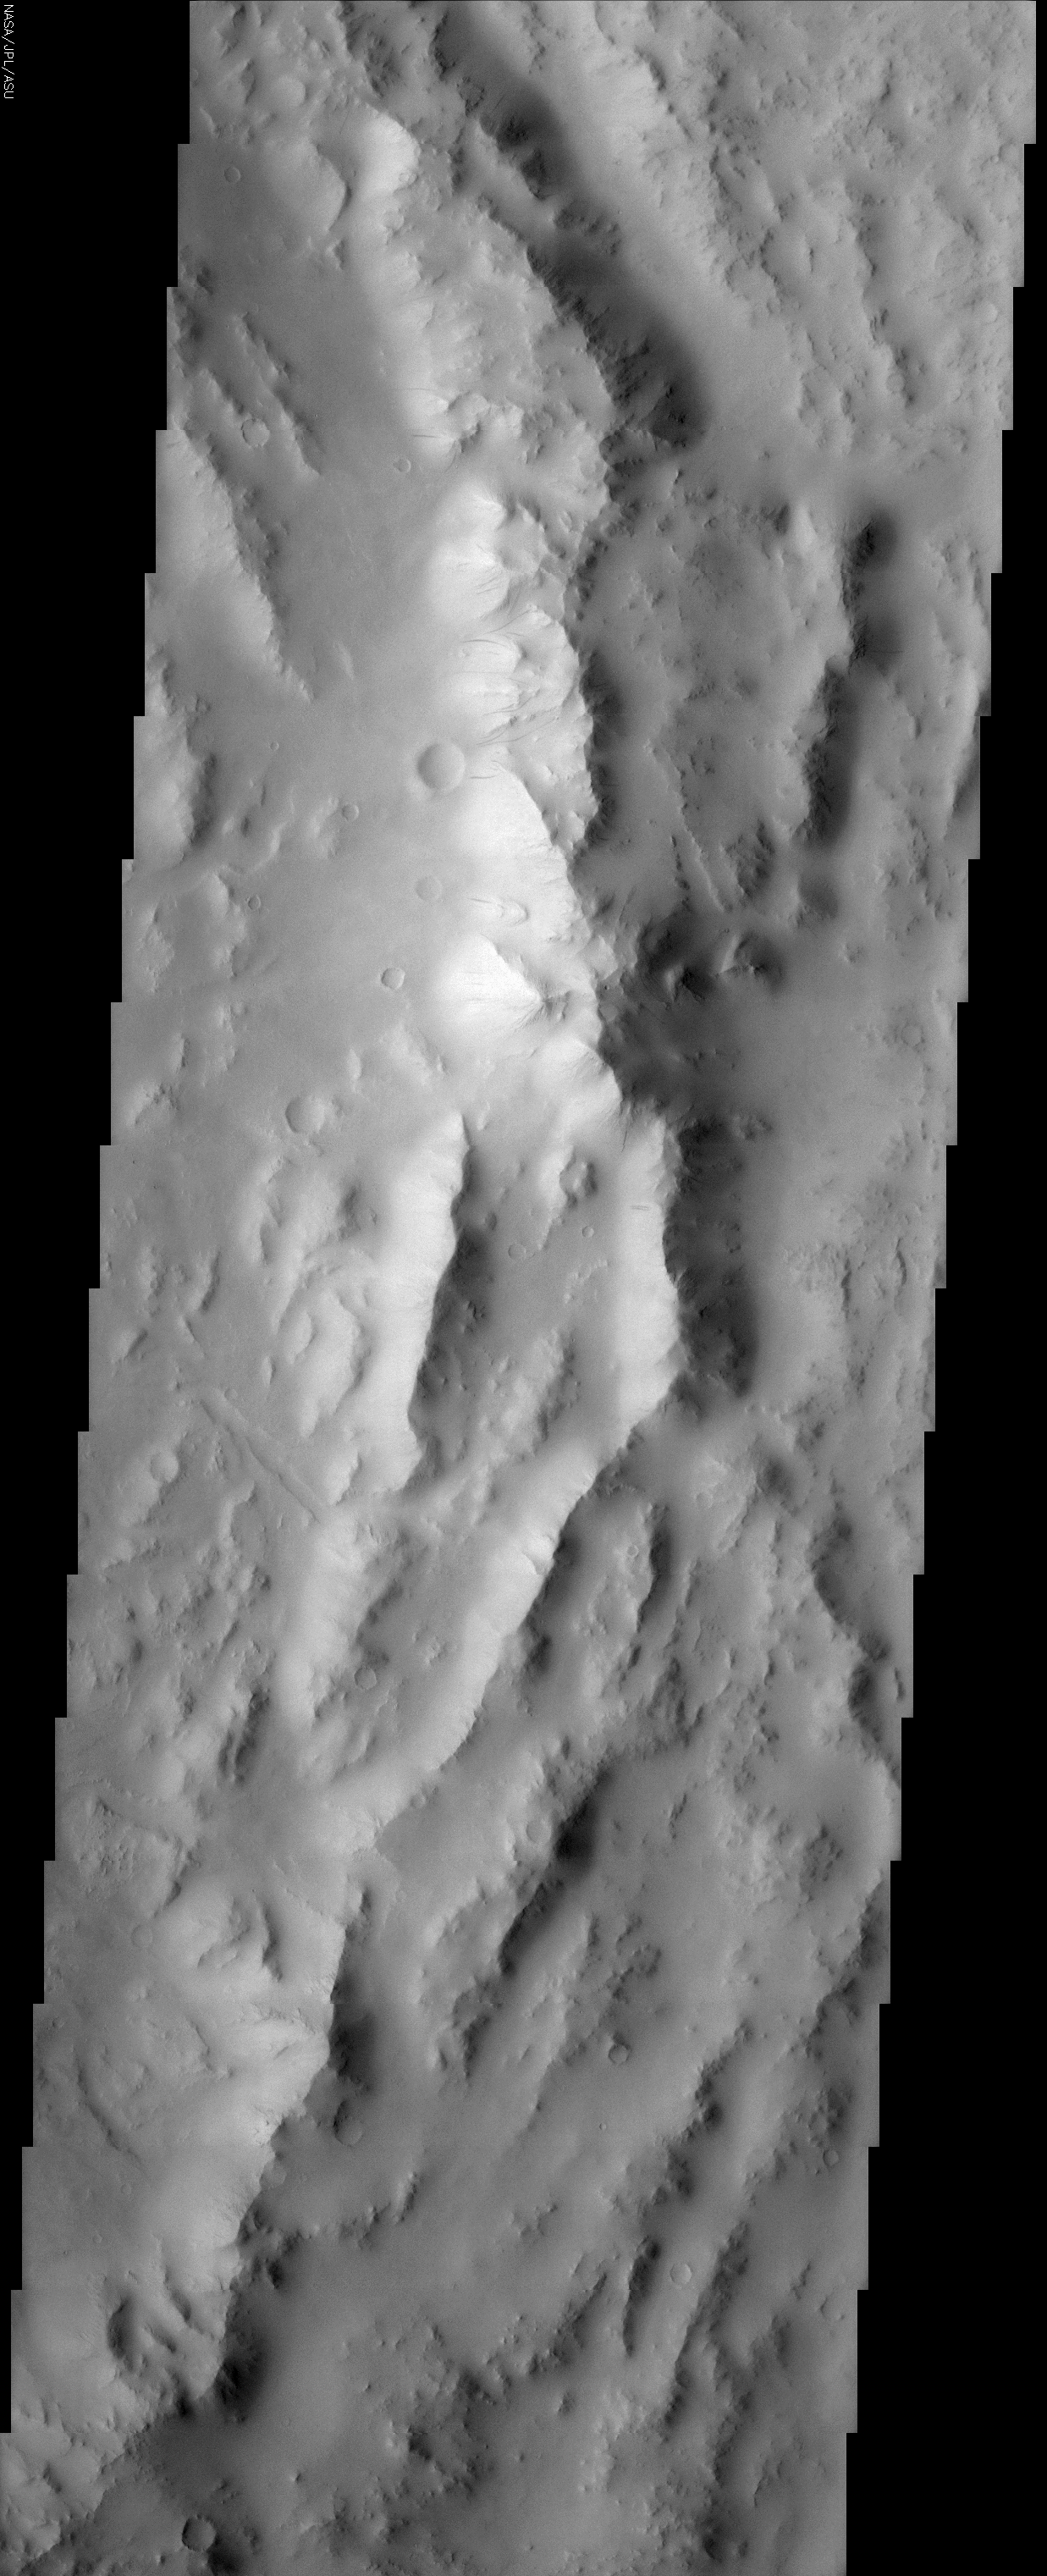

Reuyl Crater Dust Avalanches

(Released 13 May 2002)
The Science
The rugged, arcuate rim of the 90 km crater Reuyl dominates this THEMIS image. Reuyl crater is at the southern edge of a region known to be blanketed in thick dust based on its high albedo (brightness) and low thermal inertia values. This thick mantle of dust creates the appearance of snow covered mountains in the image. Like snow accumulation on Earth, Martian dust can become so thick that it eventually slides down the face of steep slopes, creating runaway avalanches of dust. In the center of this image about 1/3 of the way down is evidence of this phenomenon. A few dozen dark streaks can be seen on the bright, sunlit slopes of the crater rim. The narrow streaks extend downslope following the local topography in a manner very similar to snow avalanches on Earth. But unlike their terrestrial counterparts, no accumulation occurs at the bottom. The dust particles are so small that they are easily launched into the thin atmosphere where they remain suspended and ultimately blow away. The apparent darkness of the avalanche scars is due to the presence of relatively dark underlying material that becomes exposed following the passage of the avalanche. Over time, new dust deposition occurs, brightening the scars until they fade into the background. Although dark slope streaks had been observed in Viking mission images, a clear understanding of this dynamic phenomenon wasn’t possible until the much higher resolution images from the Mars Global Surveyor MOC camera revealed the details. MOC images also showed that new avalanches have occurred during the time MGS has been in orbit. THEMIS images will allow additional mapping of their distribution and frequency, contributing new insights about Martian dust avalanches.

The Story
The stiff peaks in this image might remind you of the Alps here on Earth, but they really outline the choppy edge of a large Martian crater over 50 miles wide (seen in the context image at right). While these aren’t the Alps, you will find quite a few avalanches. Avalanches of dust, however, not snow. Martian dust can become so thick in this area that it eventually slides down the steep slopes, creating runaway avalanches of dust.

No dedicated, Swiss-like avalanche rescue teams would be needed much on Mars, however. Unlike snow, the dust doesn’t pile up and accumulate at the bottom. Instead, dust particles are so small that they get launched into the atmosphere where they remain suspended until . . . poof! They are blown away and distributed lightly elsewhere.

For evidence of past avalanches, check out the dark streaks running down the bright, sunlit slopes (western side of the peaks about 1/3 of the way down the image). These avalanche scars are dark because the underlying surface is not as bright as the removed dust. Eventually, new dust will settle over these scars, and the streaks will brighten until they fade into the background.

The neat thing is that we’ll be able to see all of these changes happening over time. Our current two Mars orbiters (called Mars Global Surveyor and 2001 Mars Odyssey) are showing that avalanche action is happening right now, all of the time on Mars. For example, the camera on Mars Global Surveyor has already taken pictures of the Martian surface in some areas that showed no avalanches – the first time the picture was snapped, that is. The next time around, the camera took a picture of the same area, only voila! New streaks, meaning new avalanches!

That’s why it can be so exciting to look at the Martian landscape over time to see how it changes. The THEMIS camera on Odyssey will continue to map out the places where the avalanches occur and how often. This information will really help scientists understand how dust is works to shape the terrain and to influence the Martian climate as it constantly swings into the atmosphere, falls down to the ground, and rises back up again.

Stay tuned to see if you too can pick out the changes over time!

Credit: NASA/JPL/Arizona State University